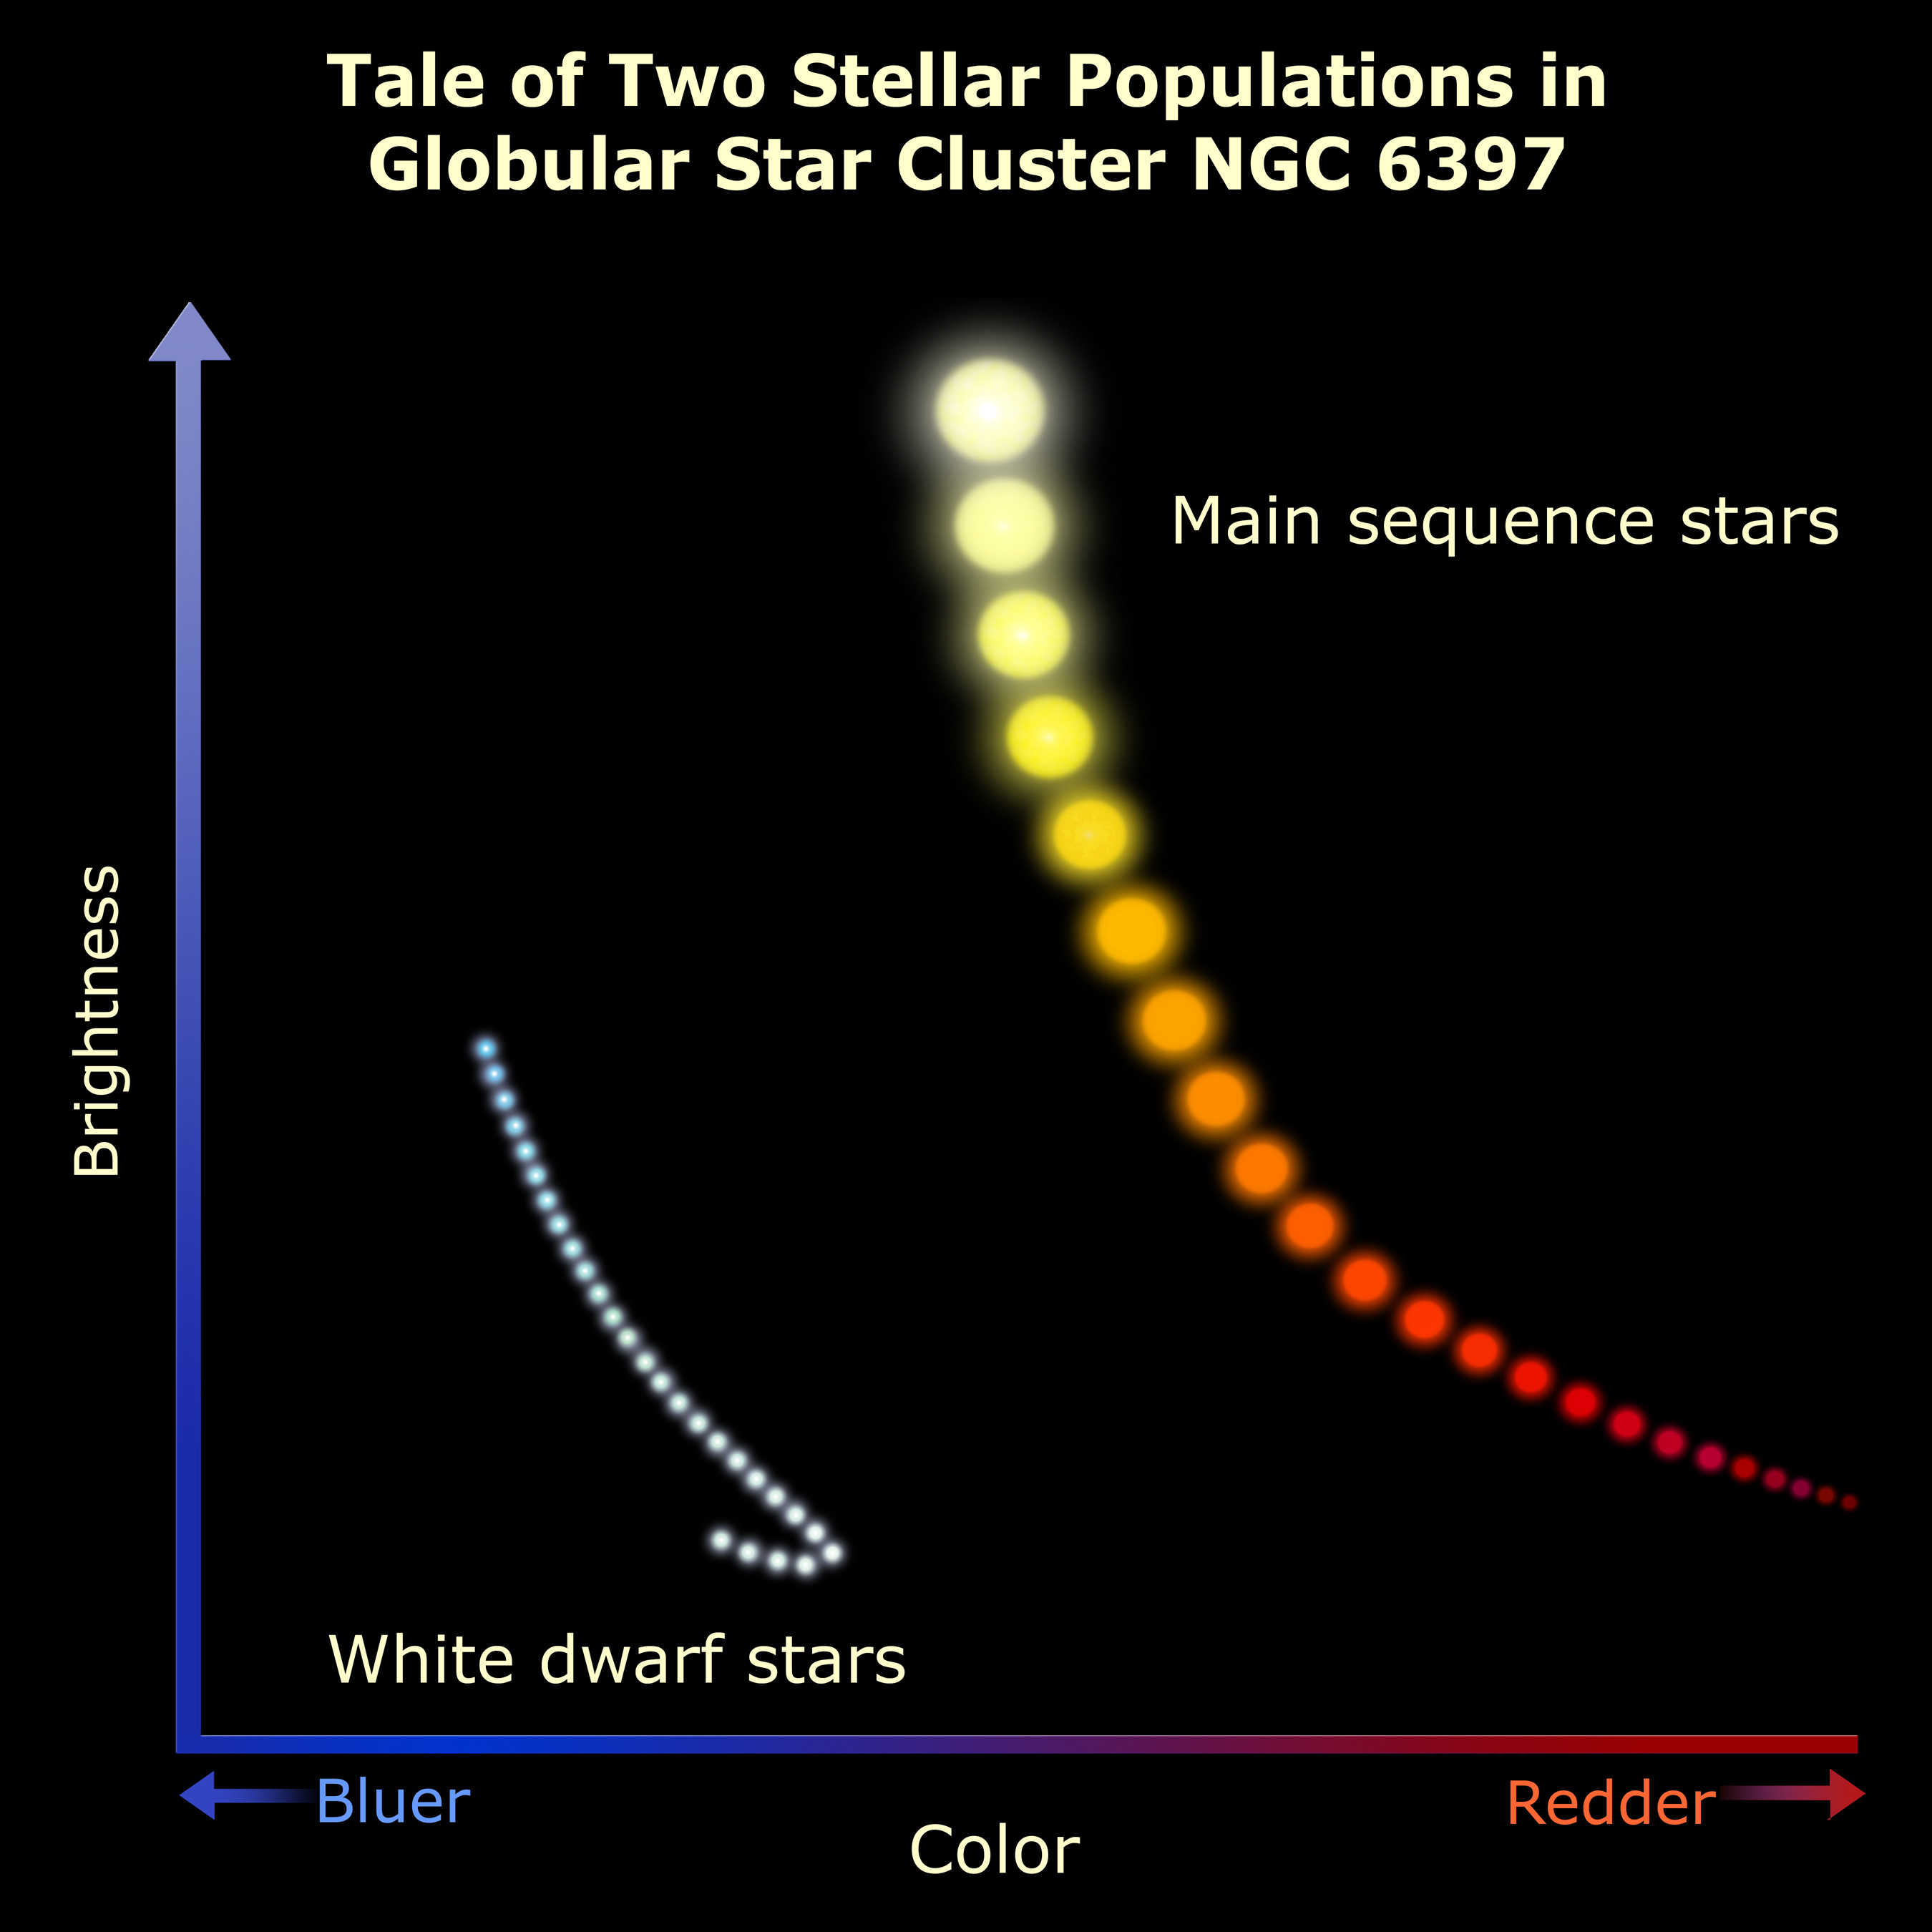

Tale of Two Stellar Populations in Globular Cluster NGC 6397

This graph schematically plots two populations of stars Hubble has seen in a neighboring star cluster. The graph, a simplified version of the original data, plots stellar brightness (vertical axis) against stellar color-temperature. The normal main sequence stars in the cluster are plotted on the right curve. The cooler a star is, the redder it appears, and it diminishes in brightness. Hubble has identified the very coolest and faintest normal stars in the cluster.

The curve on the left plots the white dwarf population of burned-out sunlike stars. It follows a normal "cooling slope" until the white dwarf begins to look bluer and hook toward the left. The dwarfs aren't getting hotter. Chemical changes in their atmospheres make them look cooler. This predicted "white dwarf hook" has never been seen before.

Credit: NASA, ESA and A. Feild (STScI)